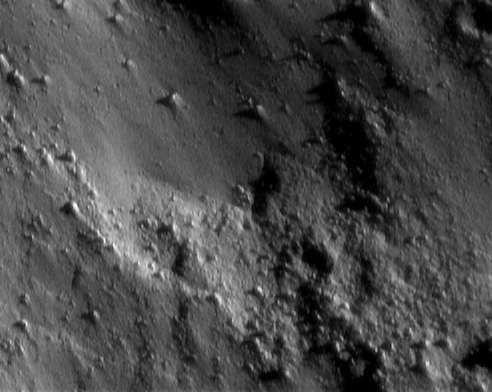

Lowest Altitude Diversity

NEAR Shoemaker took this picture at 8:45 p.m. EST on January 25, 2001, during one of the spacecraft’s low-altitude passes over the surface of Eros. The distance to the center of the picture is only 9 kilometers (5.6 miles), so the entire scene is a mere 340 meters (1,120 feet) across. At this scale, we can distinguish features less than 2 meters across. The asteroid’s surface appears nearly devoid of obvious craters and is instead dominated by small boulders. In the upper left part of the image, a smooth deposit with a lower density of boulders is in contrast to the very rough-textured material seen at the lower right.

Built and managed by The Johns Hopkins University Applied Physics Laboratory, Laurel, Maryland, NEAR was the first spacecraft launched in NASA’s Discovery Program of low-cost, small-scale planetary missions. See the NEAR web page at http://near.jhuapl.edu/ for more details.

Credit: NASA/JPL/JHUAPL